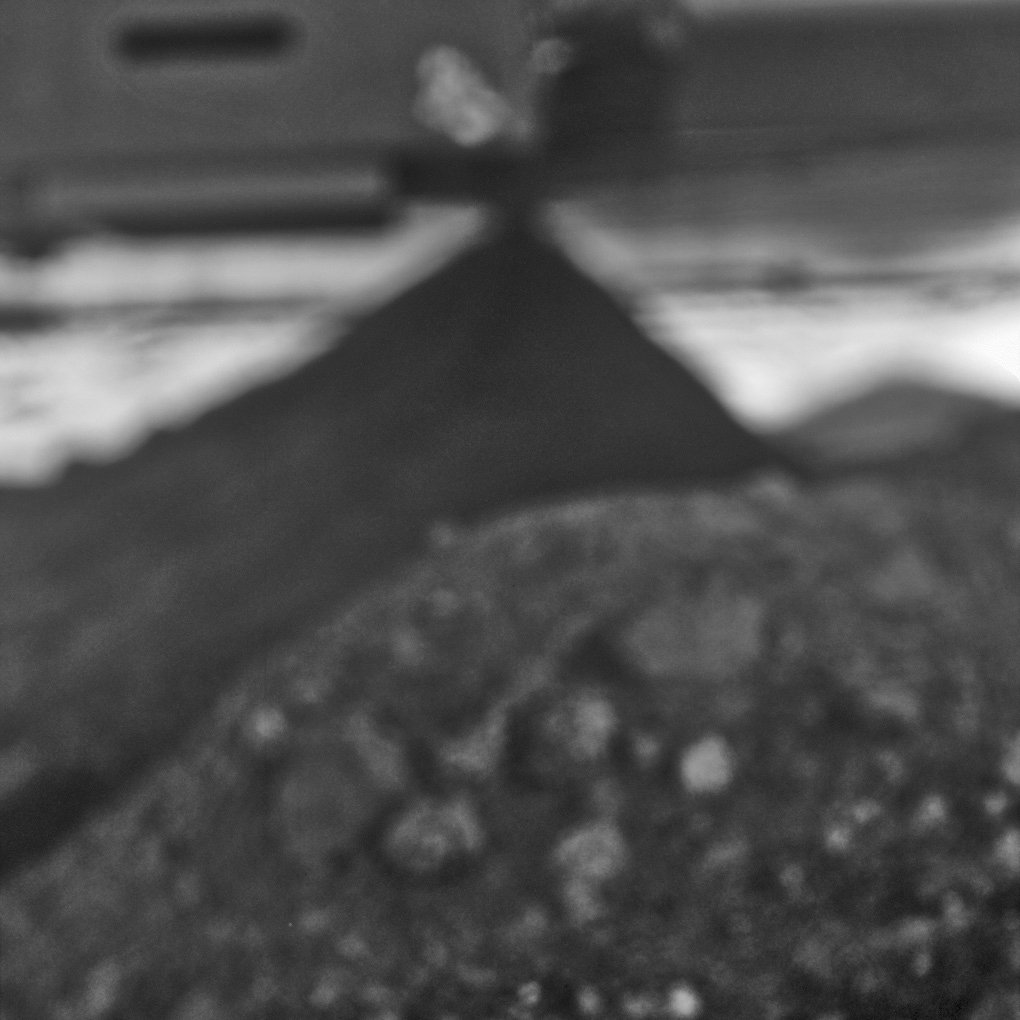

Spirit’s View of Own Underbelly, Sol 1990

This mosaic image was taken with the microscopic imager on NASA’s Mars Exploration Rover Spirit to accomplish something never intended during the design of the rover or that camera — getting a look underneath the rover. The dark triangular shape is a rock that is either touching or nearly touching the rover’s underbelly.

Rover team members used Spirit’s microscopic imager during the 1,990th Martian day, or sol, of the rover’s mission on Mars (Aug. 8, 2009) to look beneath Spirit for only the second time since before it left Earth in 2003. They did so to get a better understanding of Spirit’s predicament, with wheels embedded deeply enough in soft soil at a site called “Troy” for the rover to be at risk of getting hung up on the rock beneath the belly.

The microscopic imager is designed to focus on rock or soil targets 6 centimeters (2.4 inches) away. It rides on the end of the rover’s robotic arm so that it can be placed close to targets for inspection. It cannot focus on objects as far away as the rover underbelly and rocks that are visible in this image despite being out of focus. However, its position on the maneuverable arm enables positioning it for a view that none of the other cameras on the rover could get. The rover team used this technique for an initial view underneath Spirit on Sol 1925 (June 2, 2009) after trying out the technique first with an Earthbound test rover and with Spirit’s twin, Opportunity. The Sol 1990 imaging viewed the rock from slightly different camera positions for improved three-dimensional understanding of its location.

Credit: NASA/JPL-Caltech/USGS